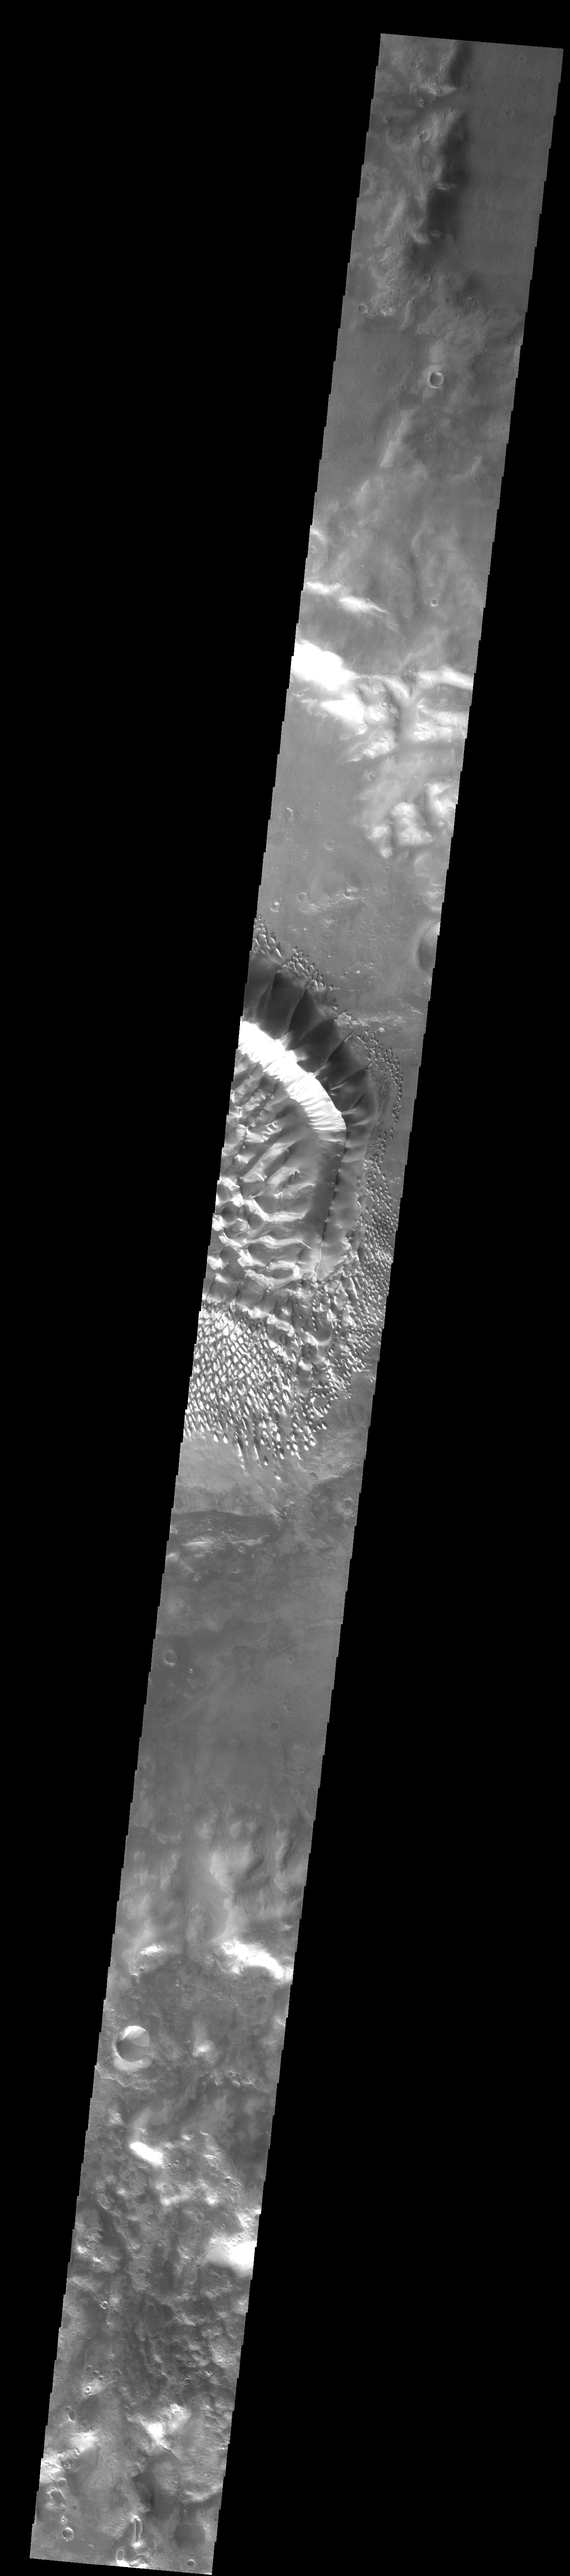

Russell Crater

This image shows part of the dune field located on the floor of Russell Crater.

Image information: VIS instrument. Latitude -54.6N, Longitude 13.0E. 34 meter/pixel resolution.

Please see the THEMIS Data Citation Note for details on crediting THEMIS images.

Note: this THEMIS visual image has not been radiometrically nor geometrically calibrated for this preliminary release. An empirical correction has been performed to remove instrumental effects. A linear shift has been applied in the cross-track and down-track direction to approximate spacecraft and planetary motion. Fully calibrated and geometrically projected images will be released through the Planetary Data System in accordance with Project policies at a later time.

NASA’s Jet Propulsion Laboratory manages the 2001 Mars Odyssey mission for NASA’s Office of Space Science, Washington, D.C. The Thermal Emission Imaging System (THEMIS) was developed by Arizona State University, Tempe, in collaboration with Raytheon Santa Barbara Remote Sensing. The THEMIS investigation is led by Dr. Philip Christensen at Arizona State University. Lockheed Martin Astronautics, Denver, is the prime contractor for the Odyssey project, and developed and built the orbiter. Mission operations are conducted jointly from Lockheed Martin and from JPL, a division of the California Institute of Technology in Pasadena.

Credit: NASA/JPL/ASU